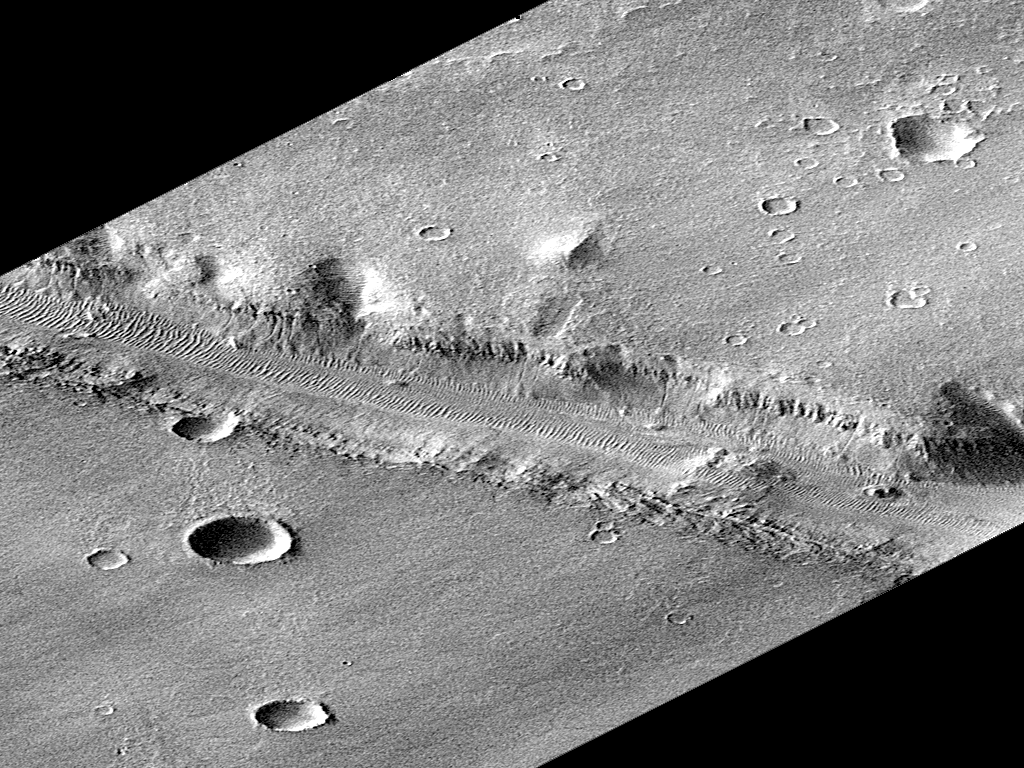

Rotated Perspective View of Nirgal Vallis

This is the full-resolution, rotated perspective image of Nirgal Vallis, a subset of PIA00942. Nirgal Vallis is one of a number of canyons called valley networks or runoff channels. Much of the debate concerning the origin of these valleys centers on whether they were formed by water flowing across the surface, or by collapse and upslope erosion associated with groundwater processes. At the resolution of this image, it is just barely possible to discern an interwoven pattern of lines on the highland surrounding the valley, but it is not possible to tell whether this is a pattern of surficial debris (sand or dust), as might be expected with the amount of crater burial seen, or a pattern of drainage channels. With 4X better resolution from its mapping orbit, MOC should easily be able to tell the difference between these two possibilities.

Launched on November 7, 1996, Mars Global Surveyor entered Mars orbit on Thursday, September 11, 1997. The spacecraft has been using atmospheric drag to reduce the size of its orbit for the past three weeks, and will achieve a circular orbit only 400 km (248 mi) above the surface early next year. Mapping operations begin in March 1998. At that time, MOC narrow angle images will be 5-10 times higher resolution than these pictures.

Malin Space Science Systems and the California Institute of Technology built the MOC using spare hardware from the Mars Observer mission. MSSS operates the camera from its facilities in San Diego, CA. The Jet Propulsion Laboratory’s Mars Surveyor Operations Project operates the Mars Global Surveyor spacecraft with its industrial partner, Lockheed Martin Astronautics, from facilities in Pasadena, CA and Denver, CO.

Credit: NASA/JPL/Malin Space Science Systems